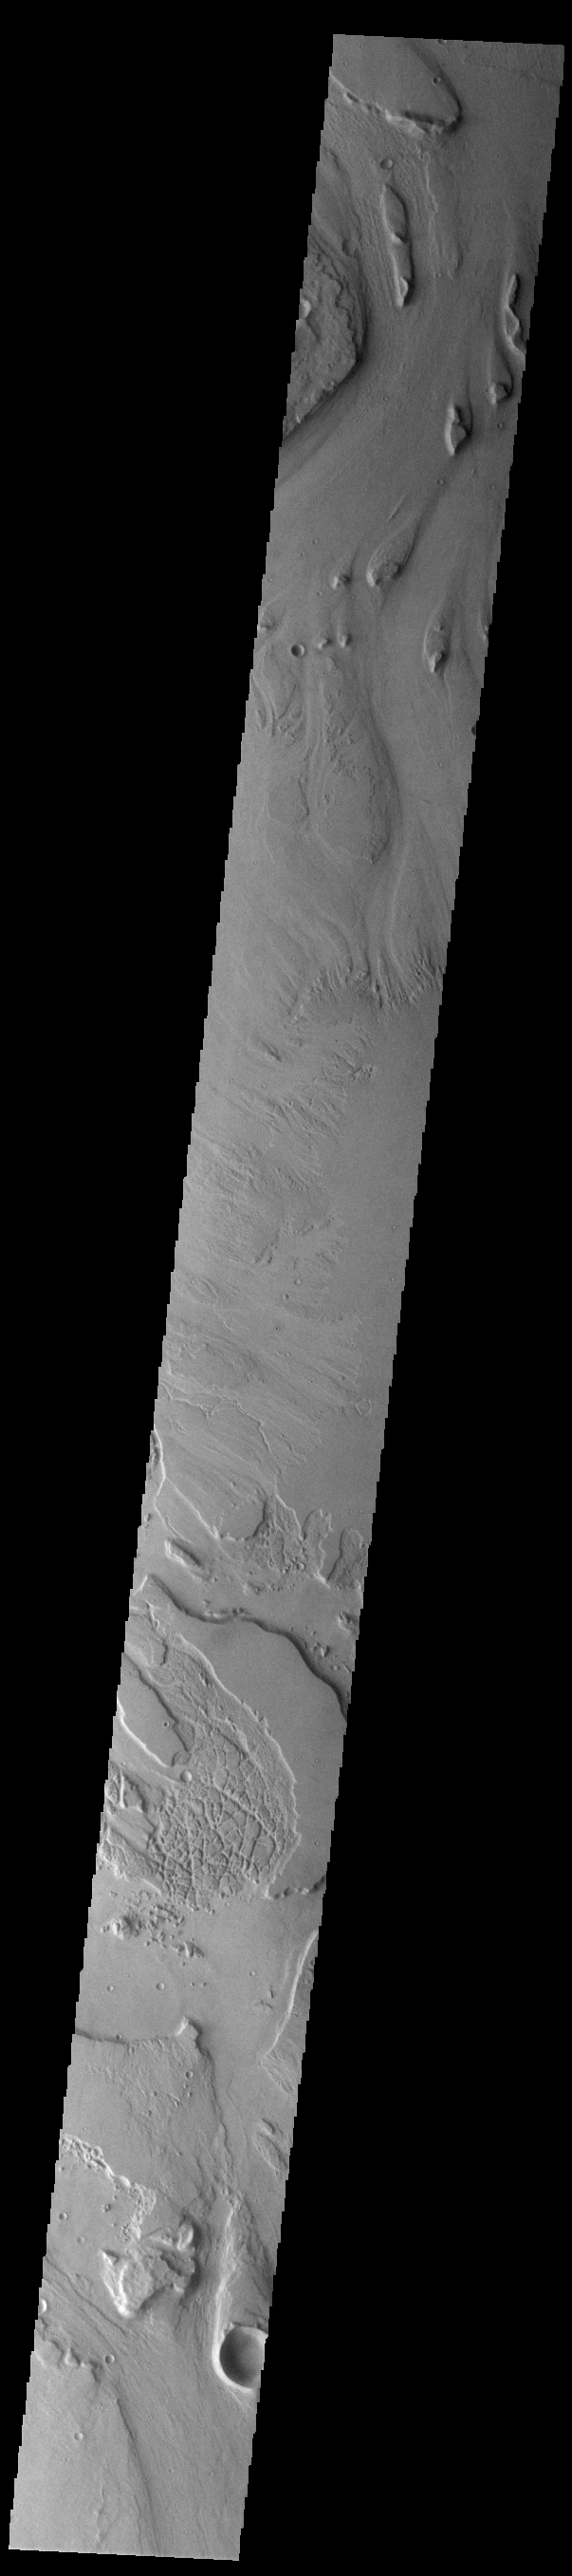

Mangala Valles

Today’s VIS image shows a small section of Mangala Valles. Mangala Valles is a complex channel more than 900km long (560 miles). The channel system starts near Mangala Fossae, a large tectonic feature that intersects the volcanic plains of Daedalia Planum. Like other channels in the region, Mangala Valles flows northward, eventually emptying into southern Amazonis Planitia. Visible at the top of the image are tear-drop shaped hills within the channel. These features are called streamlined islands and the narrow “tail” points down stream.

Credit: NASA/JPL-Caltech/ASU